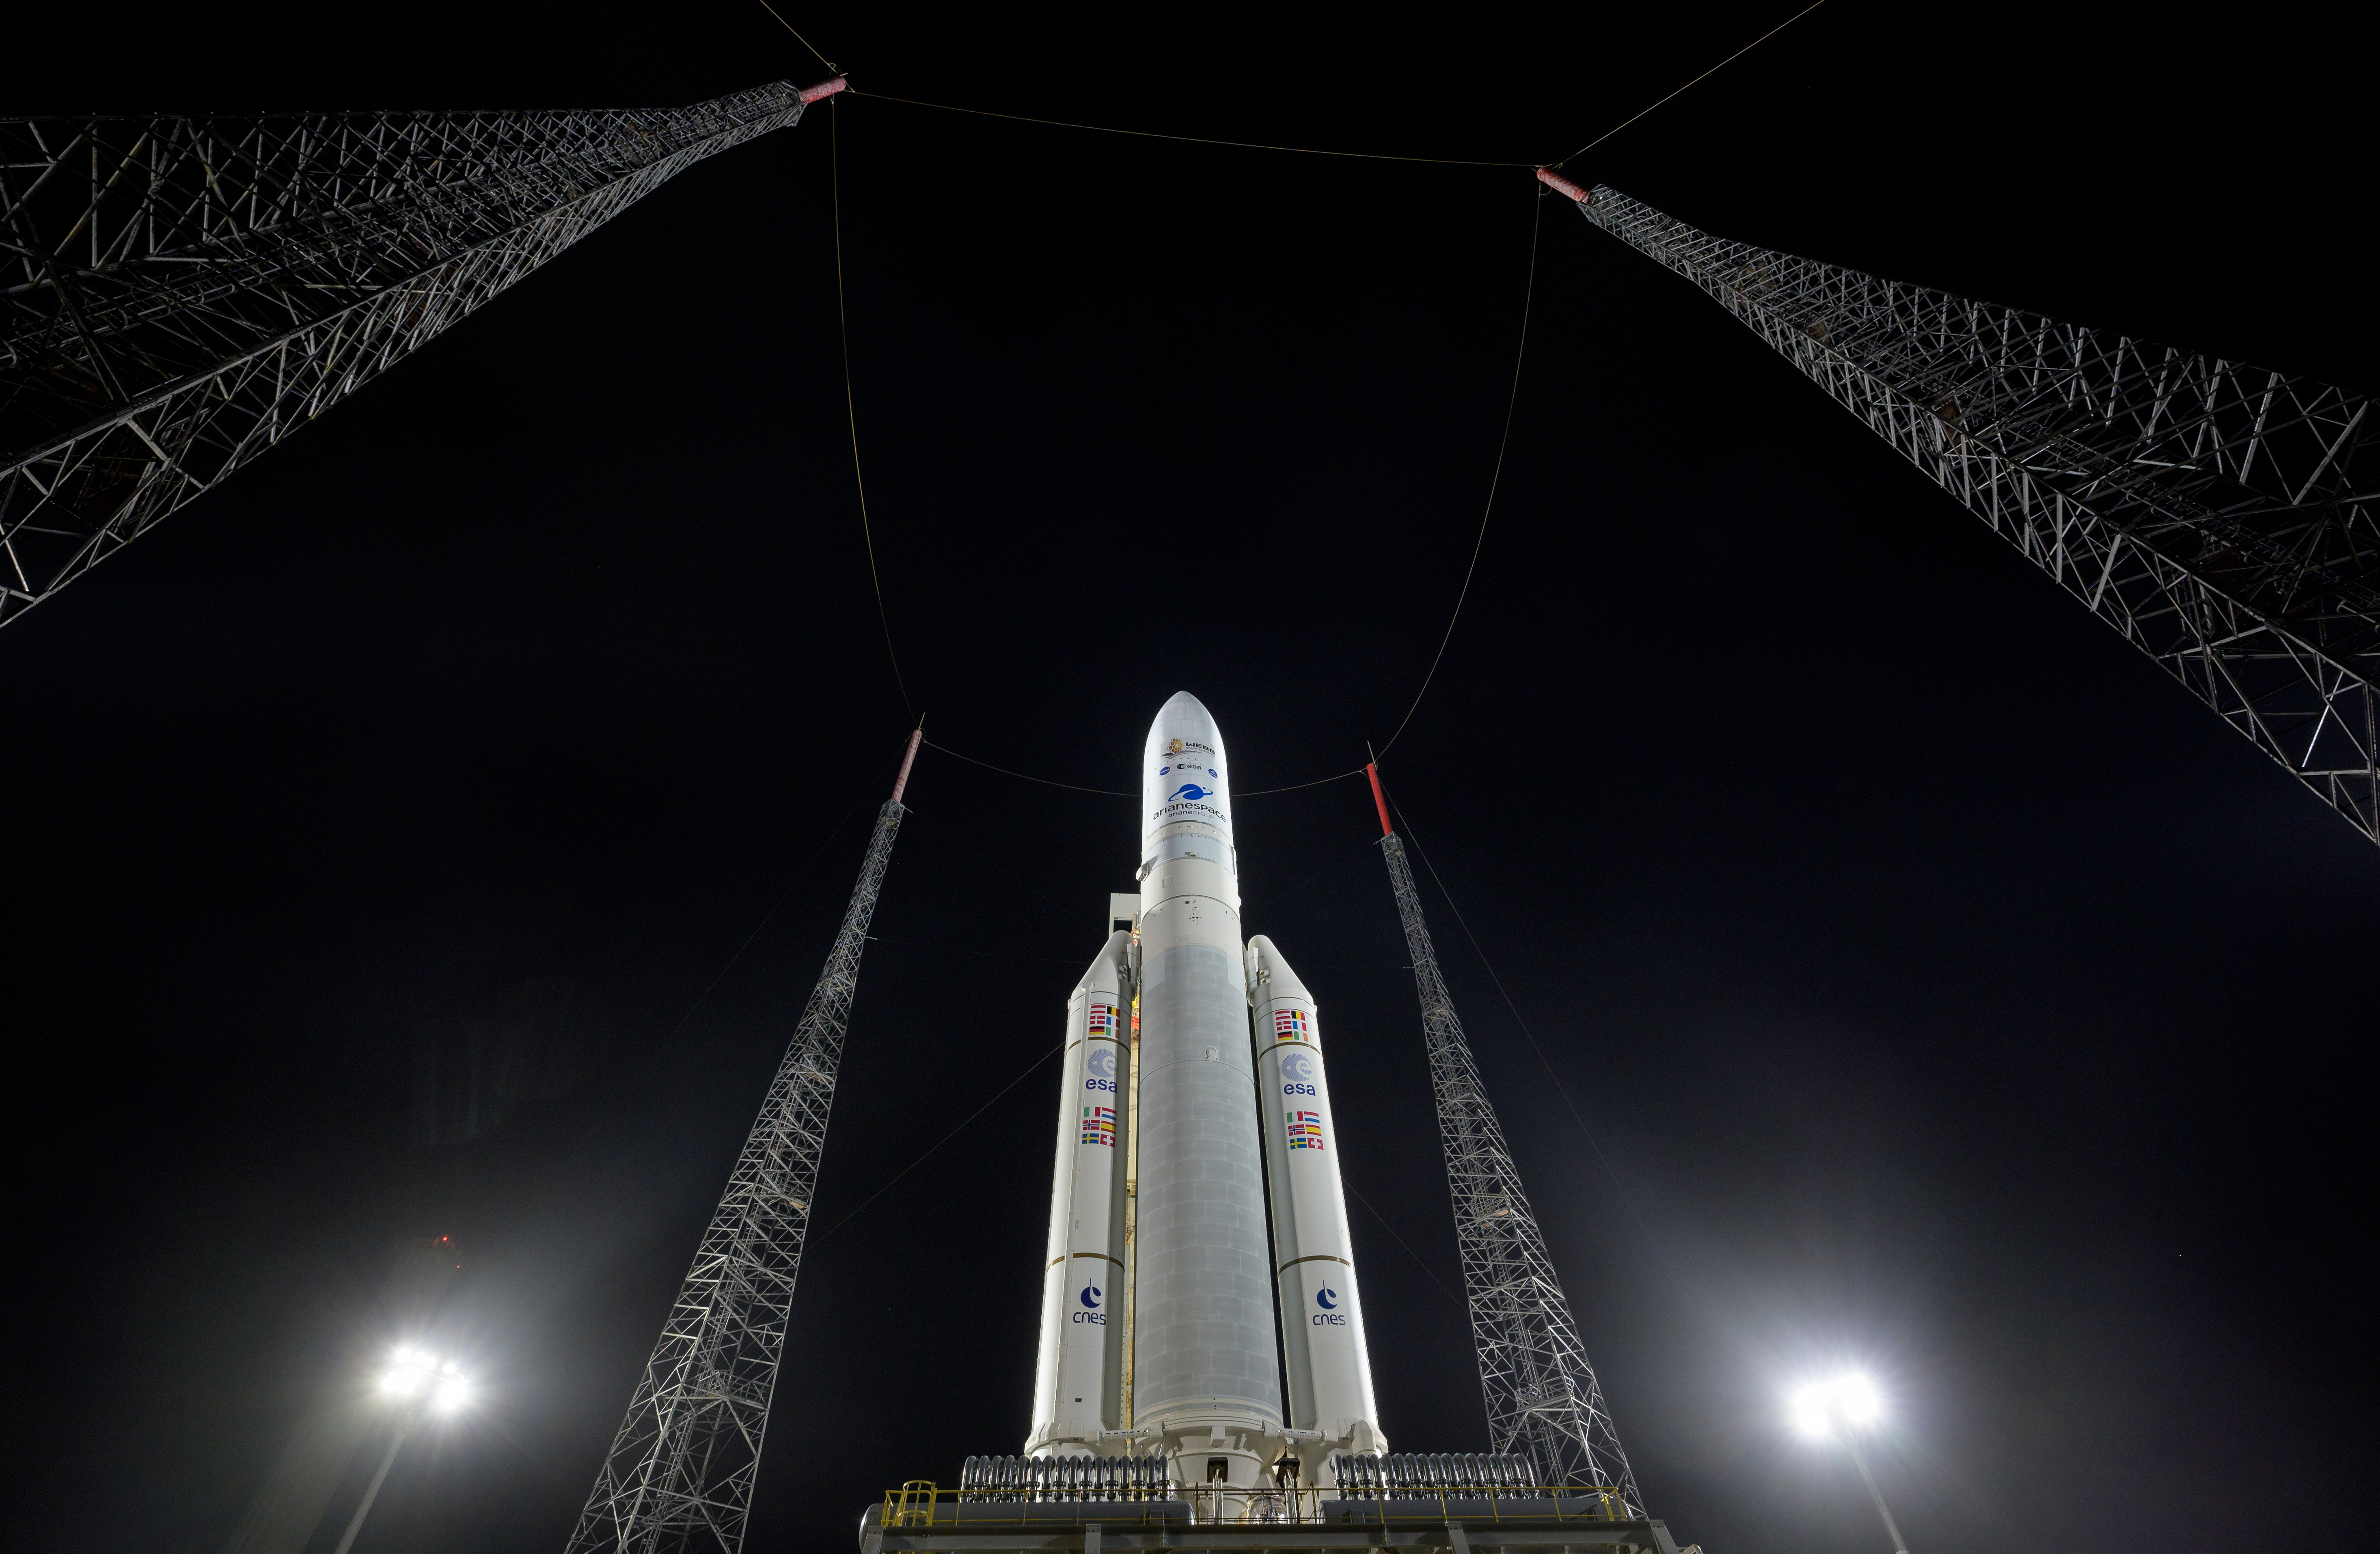

Ariane 5 with James Webb Space Telescope Prelaunch

Arianespace's Ariane 5 rocket with NASA’s James Webb Space Telescope onboard, is seen at the launch pad, Thursday, Dec. 23, 2021, at Europe’s Spaceport, the Guiana Space Center in Kourou, French Guiana. The James Webb Space Telescope (sometimes called JWST or Webb) is a large infrared telescope with a 21.3 foot (6.5 meter) primary mirror. The observatory will study every phase of cosmic history—from within our solar system to the most distant observable galaxies in the early universe.

Credit: NASA/Bill Ingalls